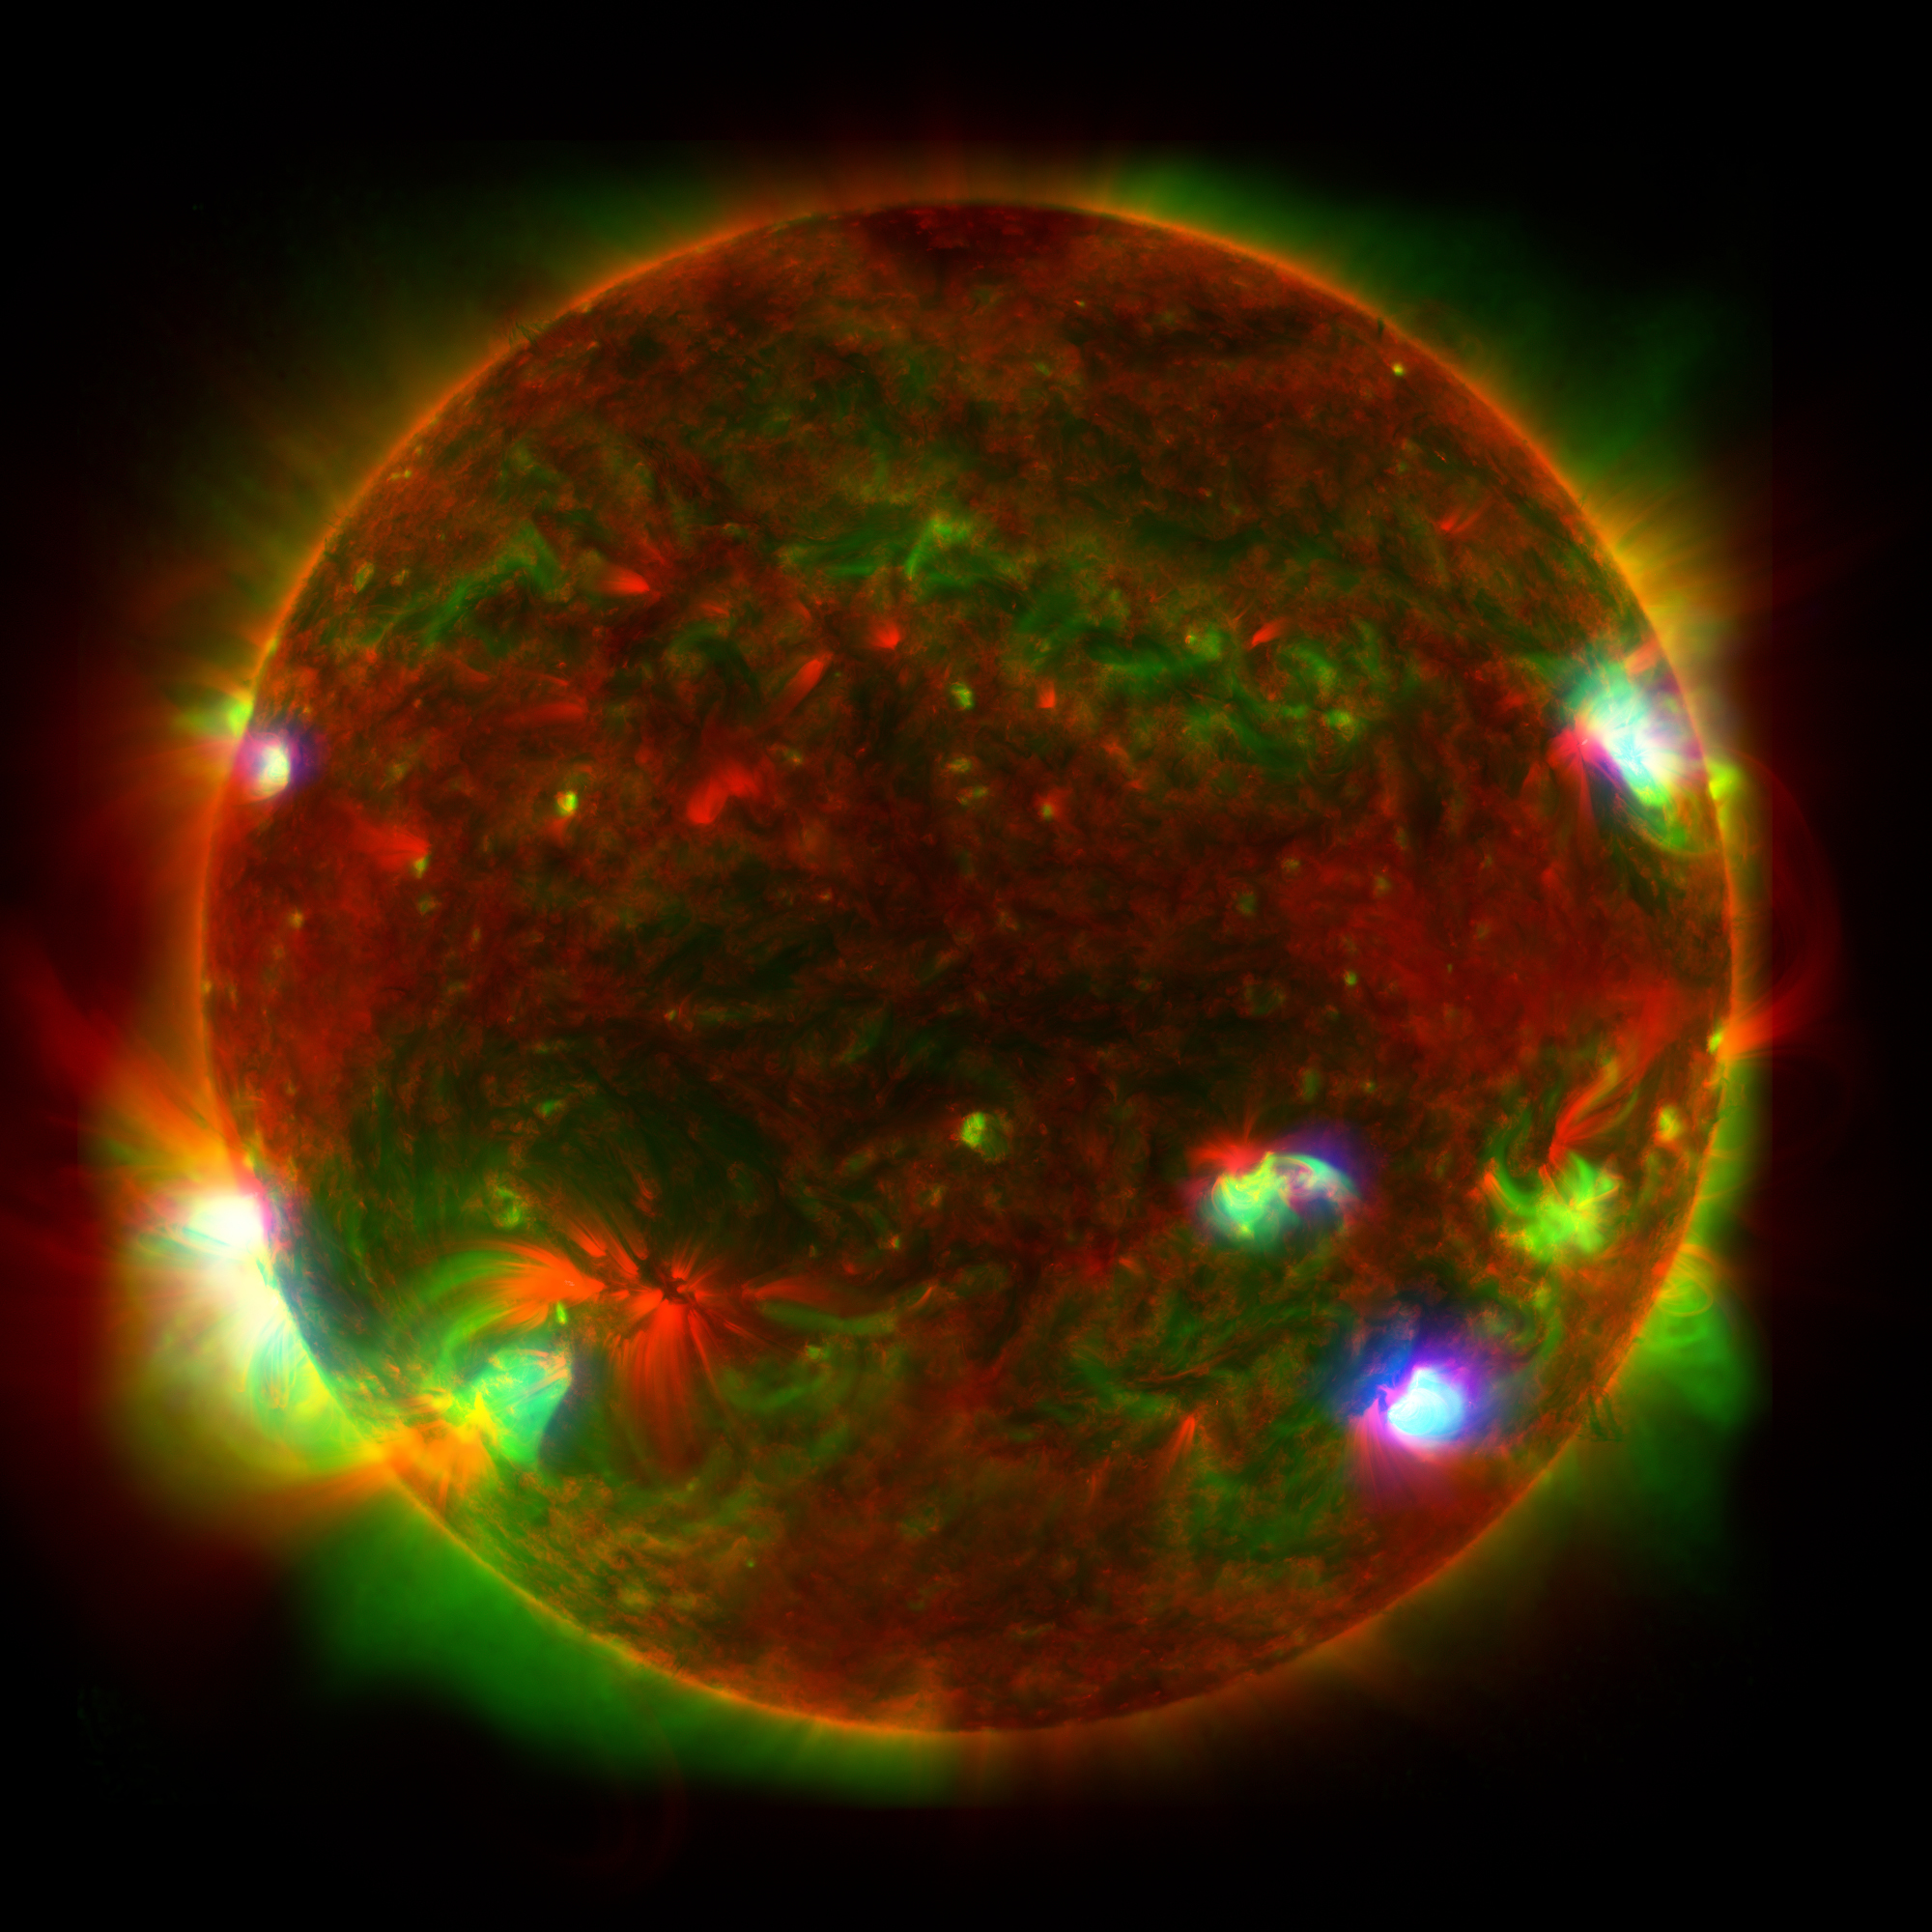

Three-Telescope View of the Sun

Figure A

Figure B

Figure C

This composite image of the Sun includes high-energy X-ray data from NASA’s Nuclear Spectroscopic Telescope Array (NuSTAR) shown in blue; lower energy X-ray data from the X-ray Telescope (XRT) on the Japanese Aerospace Exploration Agency’s Hinode mission shown in green; and ultraviolet light detected by the Atmospheric Imaging Assembly (AIA) on NASA’s Solar Dynamics Observatory (SDO) shown in red.

Figure A shows the isolated NuSTAR data with a grid added to indicate the Sun’s surface; Figure B shows the isolated Hinode data; and Figure C shows the isolated SDO data.

NuSTAR’s relatively small field of view means it can’t see the entire Sun from its position in Earth orbit, so Figure A is a composite of 25 images, which were taken by the observatory in June 2022. NuSTAR sees high-energy X-rays that appear at only a few locations, where the hottest material is present in the Sun’s atmopshere. By contrast, Hinode’s XRT and SDO’s AIA detect detect wavelengths emitted across the entire face of the Sun. The hotspots observed by NuSTAR might be caused by collections of nanoflares, or small outbursts of heat, light, and particles from the Sun’s surface that subsequently heat the atmosphere. Individual nanoflares are too faint to directly observe amid the Sun’s blazing light.

NuSTAR launched on June 13, 2012. A Small Explorer mission led by Caltech in Pasadena, California, and managed by JPL for NASA’s Science Mission Directorate in Washington, it was developed in partnership with the Danish Technical University (DTU) and the Italian Space Agency (ASI). The telescope optics were built by Columbia University, NASA’s Goddard Space Flight Center in Greenbelt, Maryland, and DTU. The spacecraft was built by Orbital Sciences Corp. in Dulles, Virginia. NuSTAR’s mission operations center is at the University of California, Berkeley, and the official data archive is at NASA’s High Energy Astrophysics Science Archive Research Center. ASI provides the mission’s ground station and a mirror data archive. Caltech manages JPL for NASA.

Credit: NASA/JPL-Caltech/JAXA